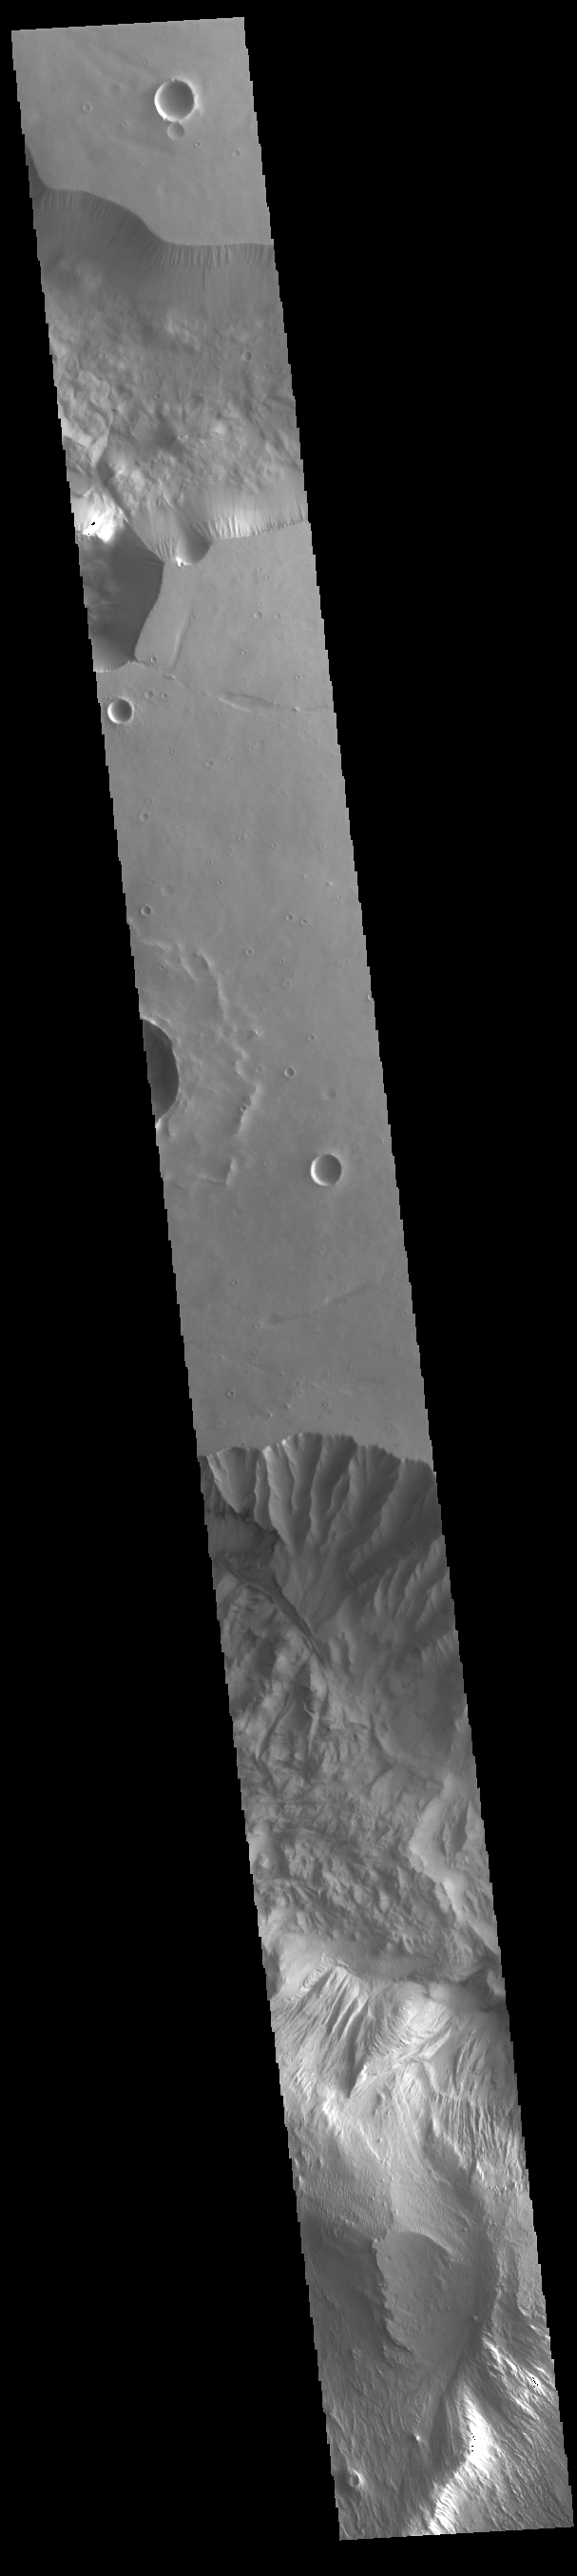

Hebes and Ophir Chasmata

Today’s VIS image shows part of two chasmatas – Hebes Chasma at the top of the image and Ophir Chasma at the bottom. Both chasmata have large landslide deposits. Ophir Chasma has a large layered deposit, which has subsequently been eroded by wind and fluvial processes (bottom of image). Hebes Chasma is an inclosed basin not connected to Valles Marineris. It is 319 km long (east/west, 198 miles), 130 km wide (north/south, 81miles) and up to 8km (5 miles) deep. Ophir Chasma is approximately 317km long (197 miles) and is part of the Valles Marineris system of canyons.

Credit: NASA/JPL-Caltech/ASU